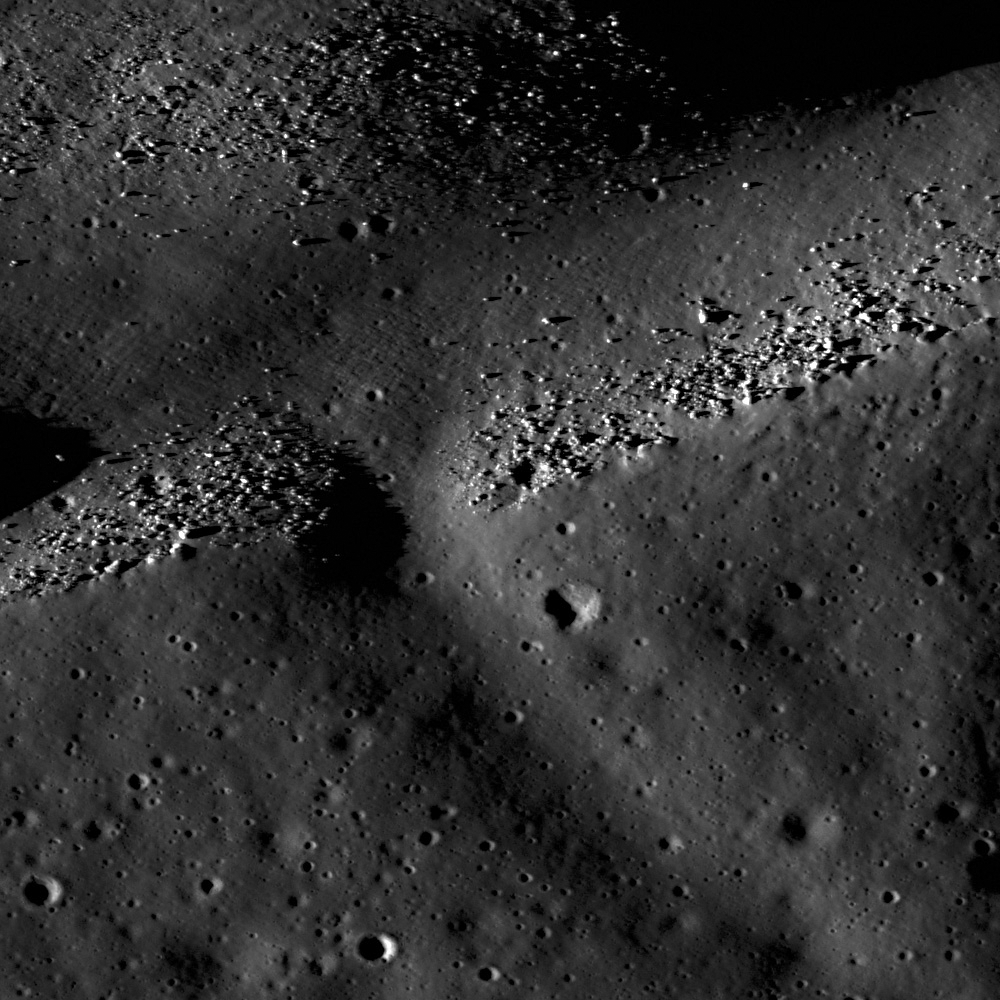

Rima Calippus

Rima Calippus in northwest Mare Serenitatis, boulders on the larger branch are possibly outcrop waiting to be sampled. LROC NAC M102078117, image width is 1600 meters.

Rima Calippus is a sinuous rille located in northwest Mare Serenitatis at 37° N, 12° E. Sinuous rilles are thought to be volcanic features carved out by flowing lava. Because the lava is so much hotter than the rock it is flowing on, it will start to cut down and form a channel. If the eruption rate is high enough, the lava can undergo turbulent flow, creating even more efficient thermal erosion and create even deeper channels.

Context image of Rima Calippus within Mare Serenitatis. The large crater in the image is Calippus crater, the namesake for the rille. Arrow shows the location of the NAC image. Image width is 100 km

NASA’s Goddard Space Flight Center built and manages the mission for the Exploration Systems Mission Directorate at NASA Headquarters in Washington. The Lunar Reconnaissance Orbiter Camera was designed to acquire data for landing site certification and to conduct polar illumination studies and global mapping. Operated by Arizona State University, LROC consists of a pair of narrow-angle cameras (NAC) and a single wide-angle camera (WAC). The mission is expected to return over 70 terabytes of image data.

Credit: NASA/GSFC/Arizona State University